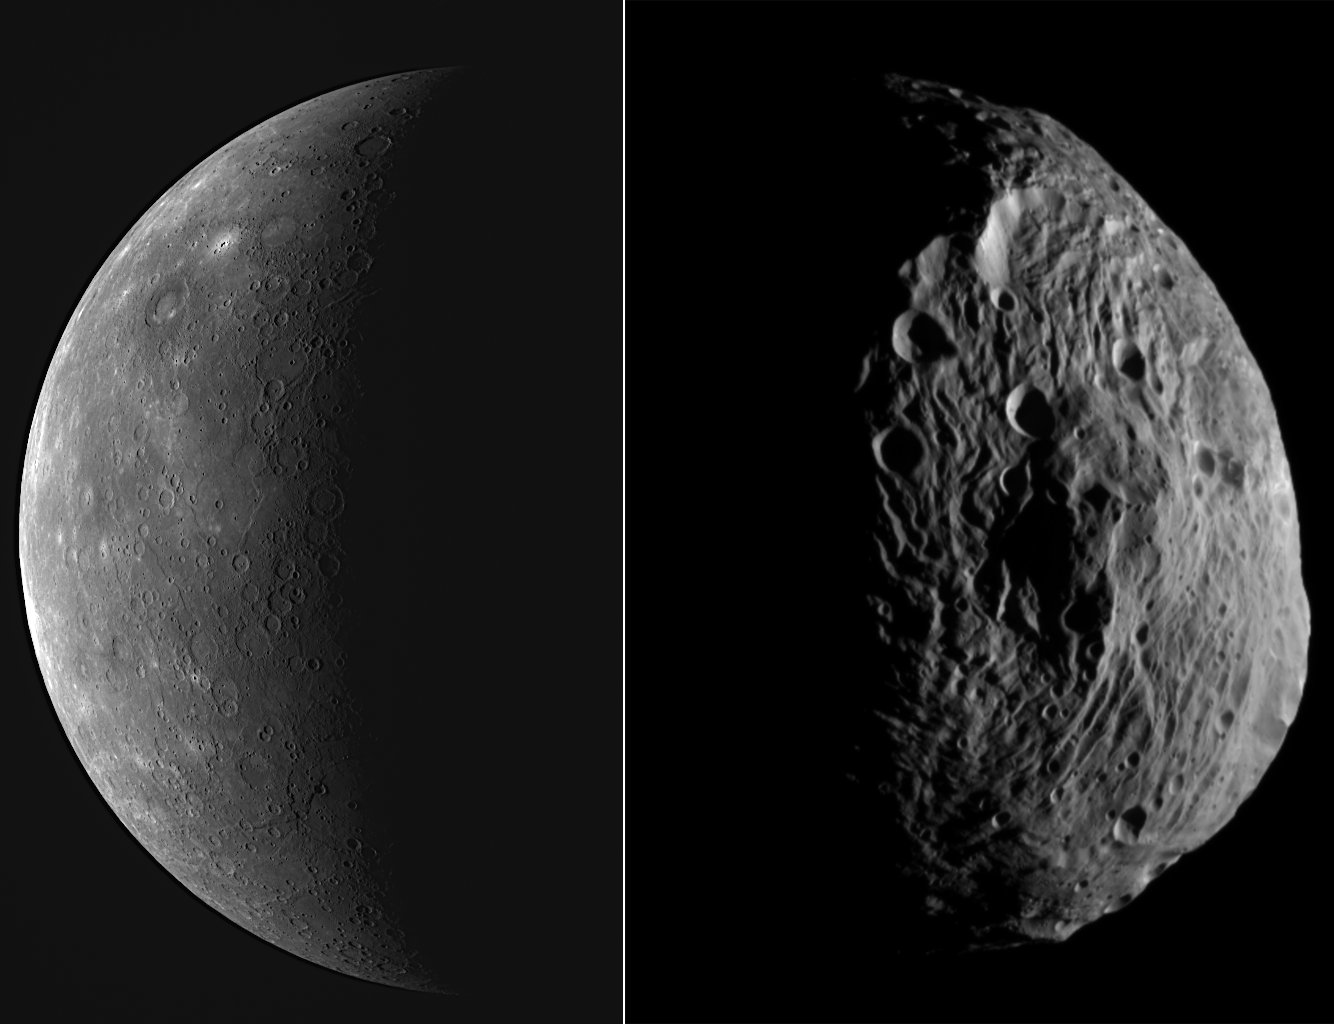

Worlds Apart

In March 2011, MESSENGER became the first spacecraft to orbit the planet Mercury. In July of the same year, the Dawn spacecraft became the first to orbit a main-belt asteroid, Vesta. Both MESSENGER and Dawn are missions in the Discovery program, NASA’s lowest-cost category of planetary mission.

The image above shows Mercury on the left, and Vesta on the right. Both surfaces are marked by impact craters, but the most immediately noticeable difference is that Vesta has a much more irregular shape. This is a consequence of Mercury’s far larger gravity, which has squeezed the planet into a sphere. Vesta’s weak gravity is less able to overcome the strength of the rocks. Mercury’s mass is about 1300 times greater than that of Vesta.

MESSENGER image of planet Mercury (left)
Date acquired: September 29, 2009
Image Mission Elapsed Time (MET): 162741055
Instrument: Wide Angle Camera (WAC) of the Mercury Dual Imaging System (MDIS)
WAC filter: 7 (748 nanometers)
Scale: Mercury’s diameter is 4880 km (3030 mi.)

Dawn image of asteroid Vesta (right)
Date acquired: July 18, 2011
Instrument: Dawn Framing Camera, clear filter
Scale: Vesta’s diameter is about 530 km (329 mi.)

These images are from MESSENGER, a NASA Discovery mission to conduct the first orbital study of the innermost planet, Mercury. For information regarding the use of images, see the MESSENGER image use policy.

Credit: NASA/Johns Hopkins University Applied Physics Laboratory/Carnegie Institution of Washington, Dawn Vesta image NASA/JPL-Caltech/UCLA/MPS/DLR/IDA